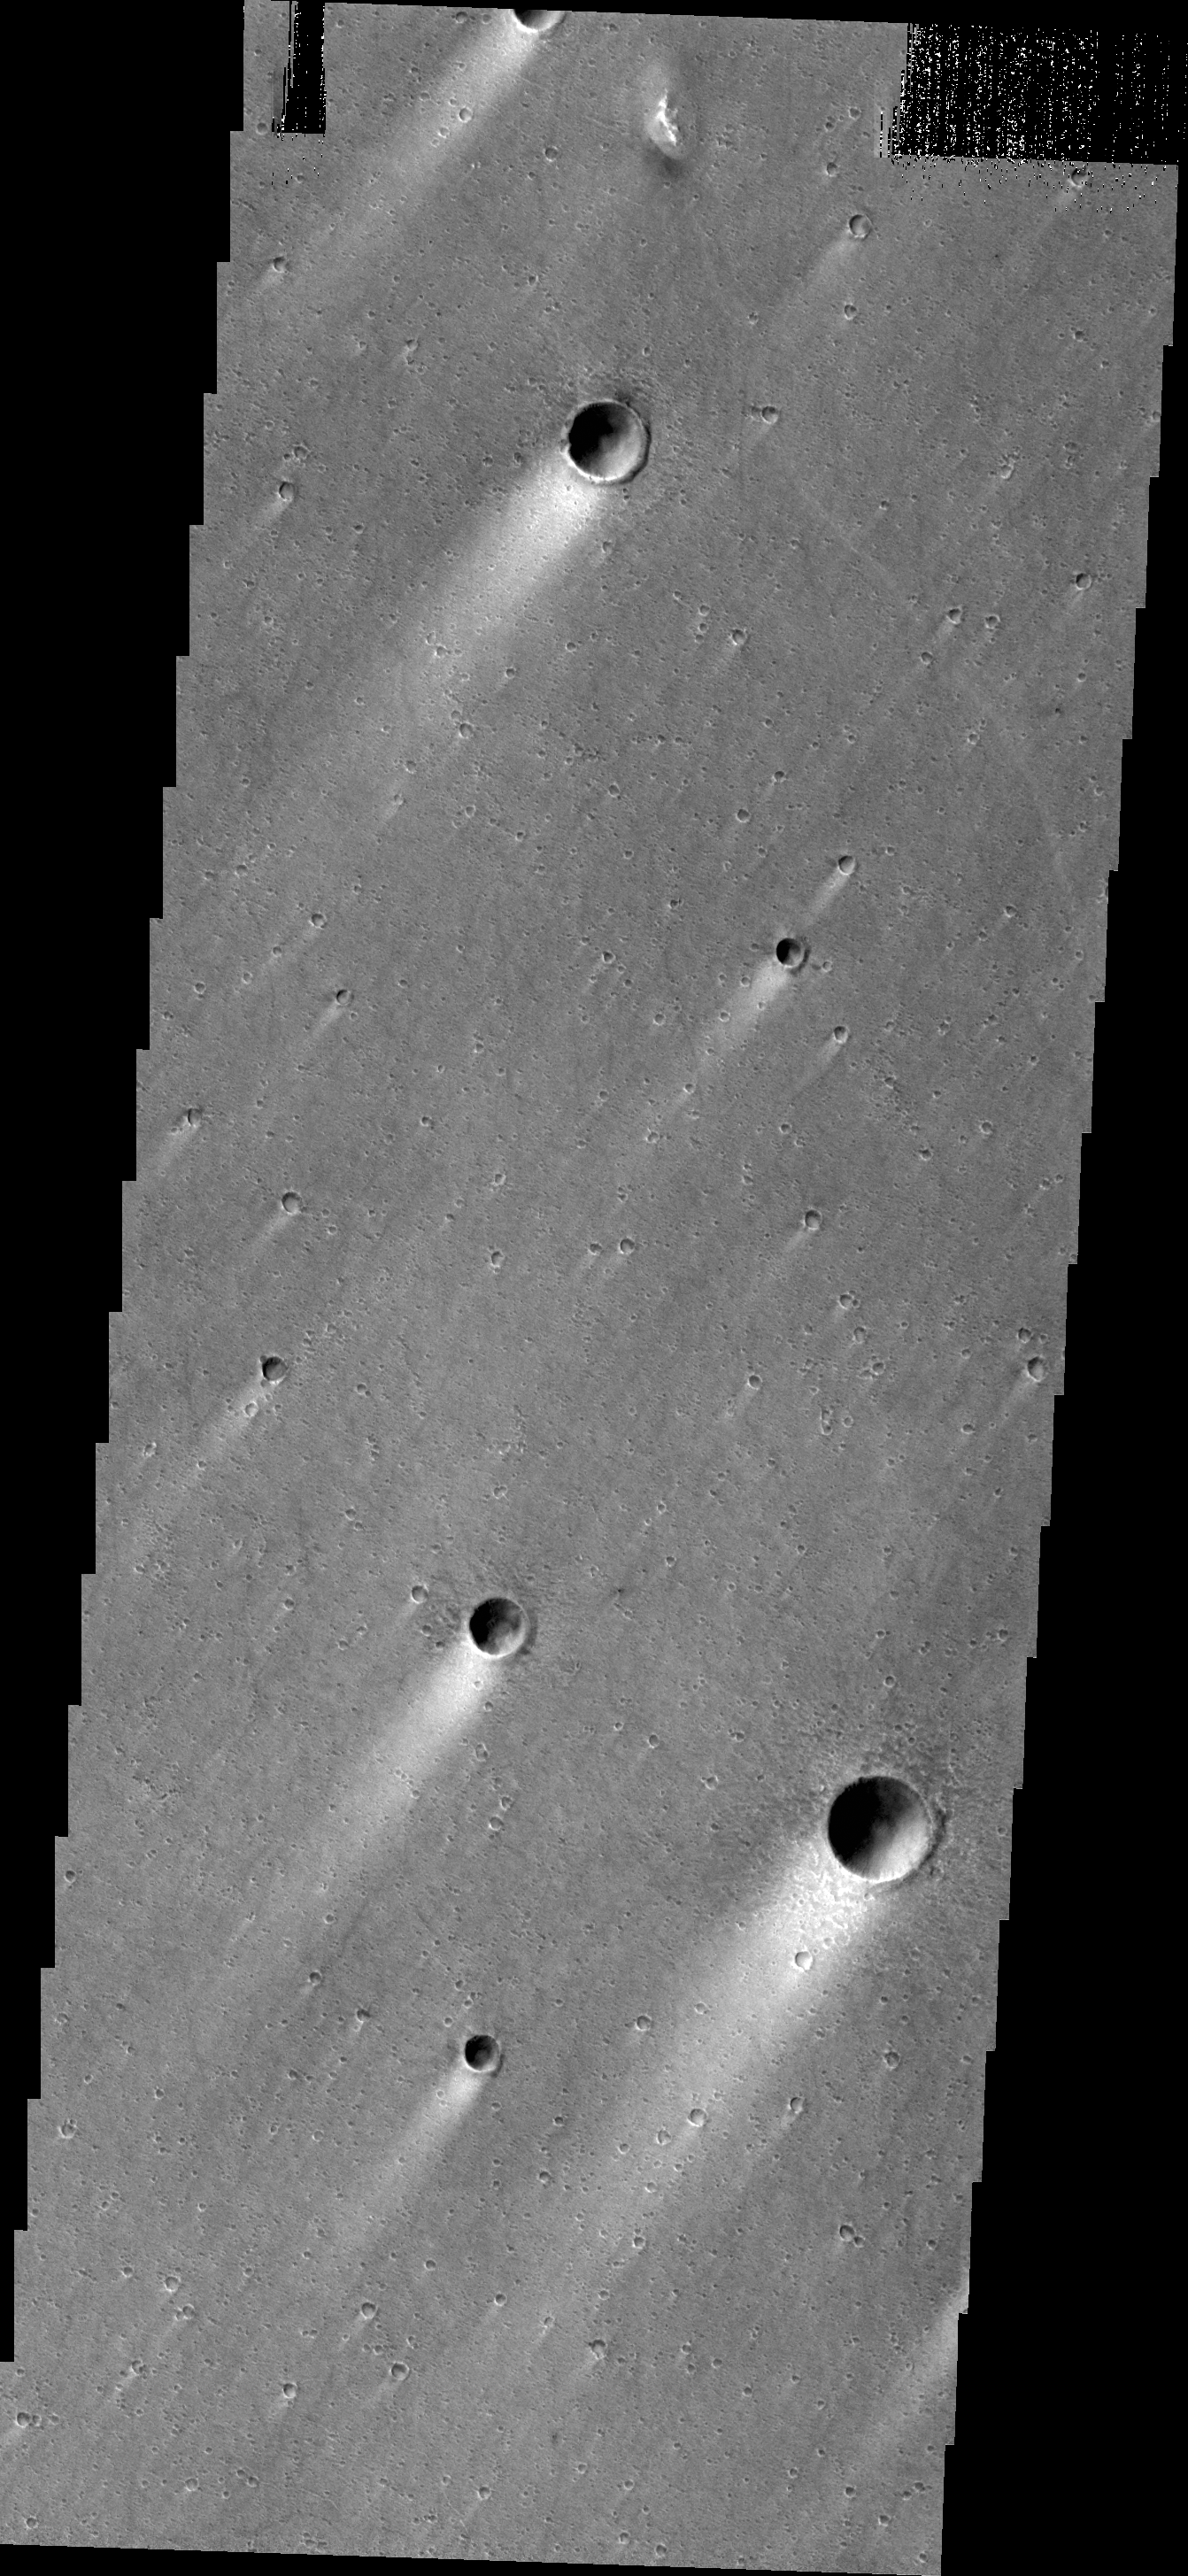

Windstreaks

These windstreaks are located in Chryse Planitia.

Credit: NASA/JPL/ASU